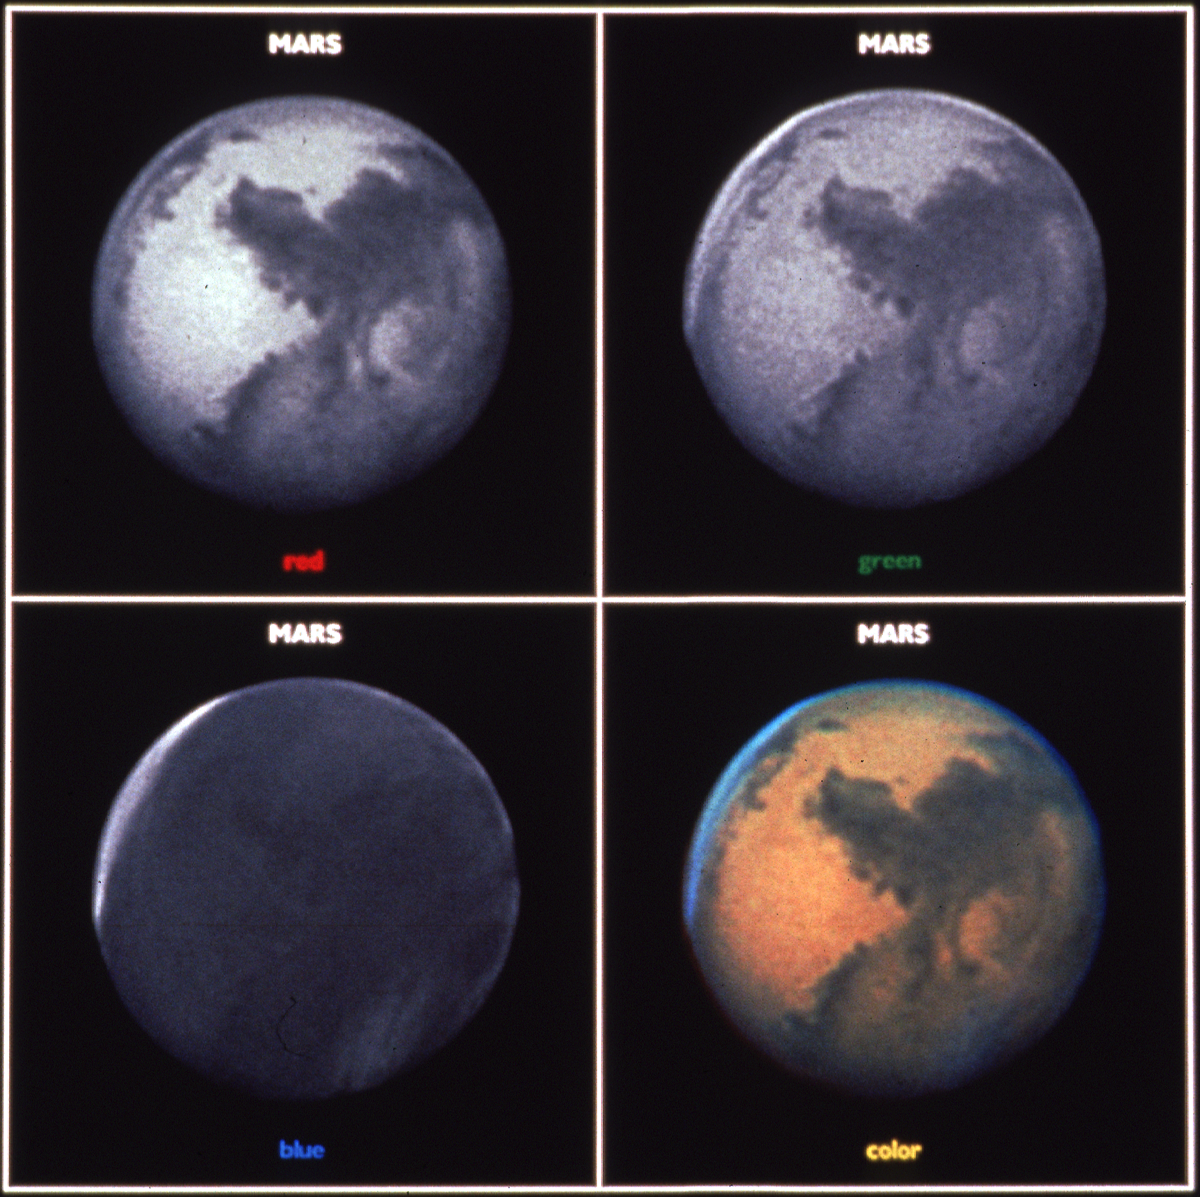

Hubble Space Telescope Image of Mars

Exposures taken through separate red, green, and blue filters and used to create a color image of Mars (lower right). The red filter shows the best surface detail. Because Mars' atmosphere scatters blue light (much like as on Earth) martian surface detail is obscured in the blue filter exposure. The blue filter exposure does allow for clouds to be easily seen. A polar hood of clouds over Mars' north pole is evident, and a thin sheet of morning clouds is evident on the western limb (bottom).

Credit: NASA, ESA, and P. James (University of Toledo)